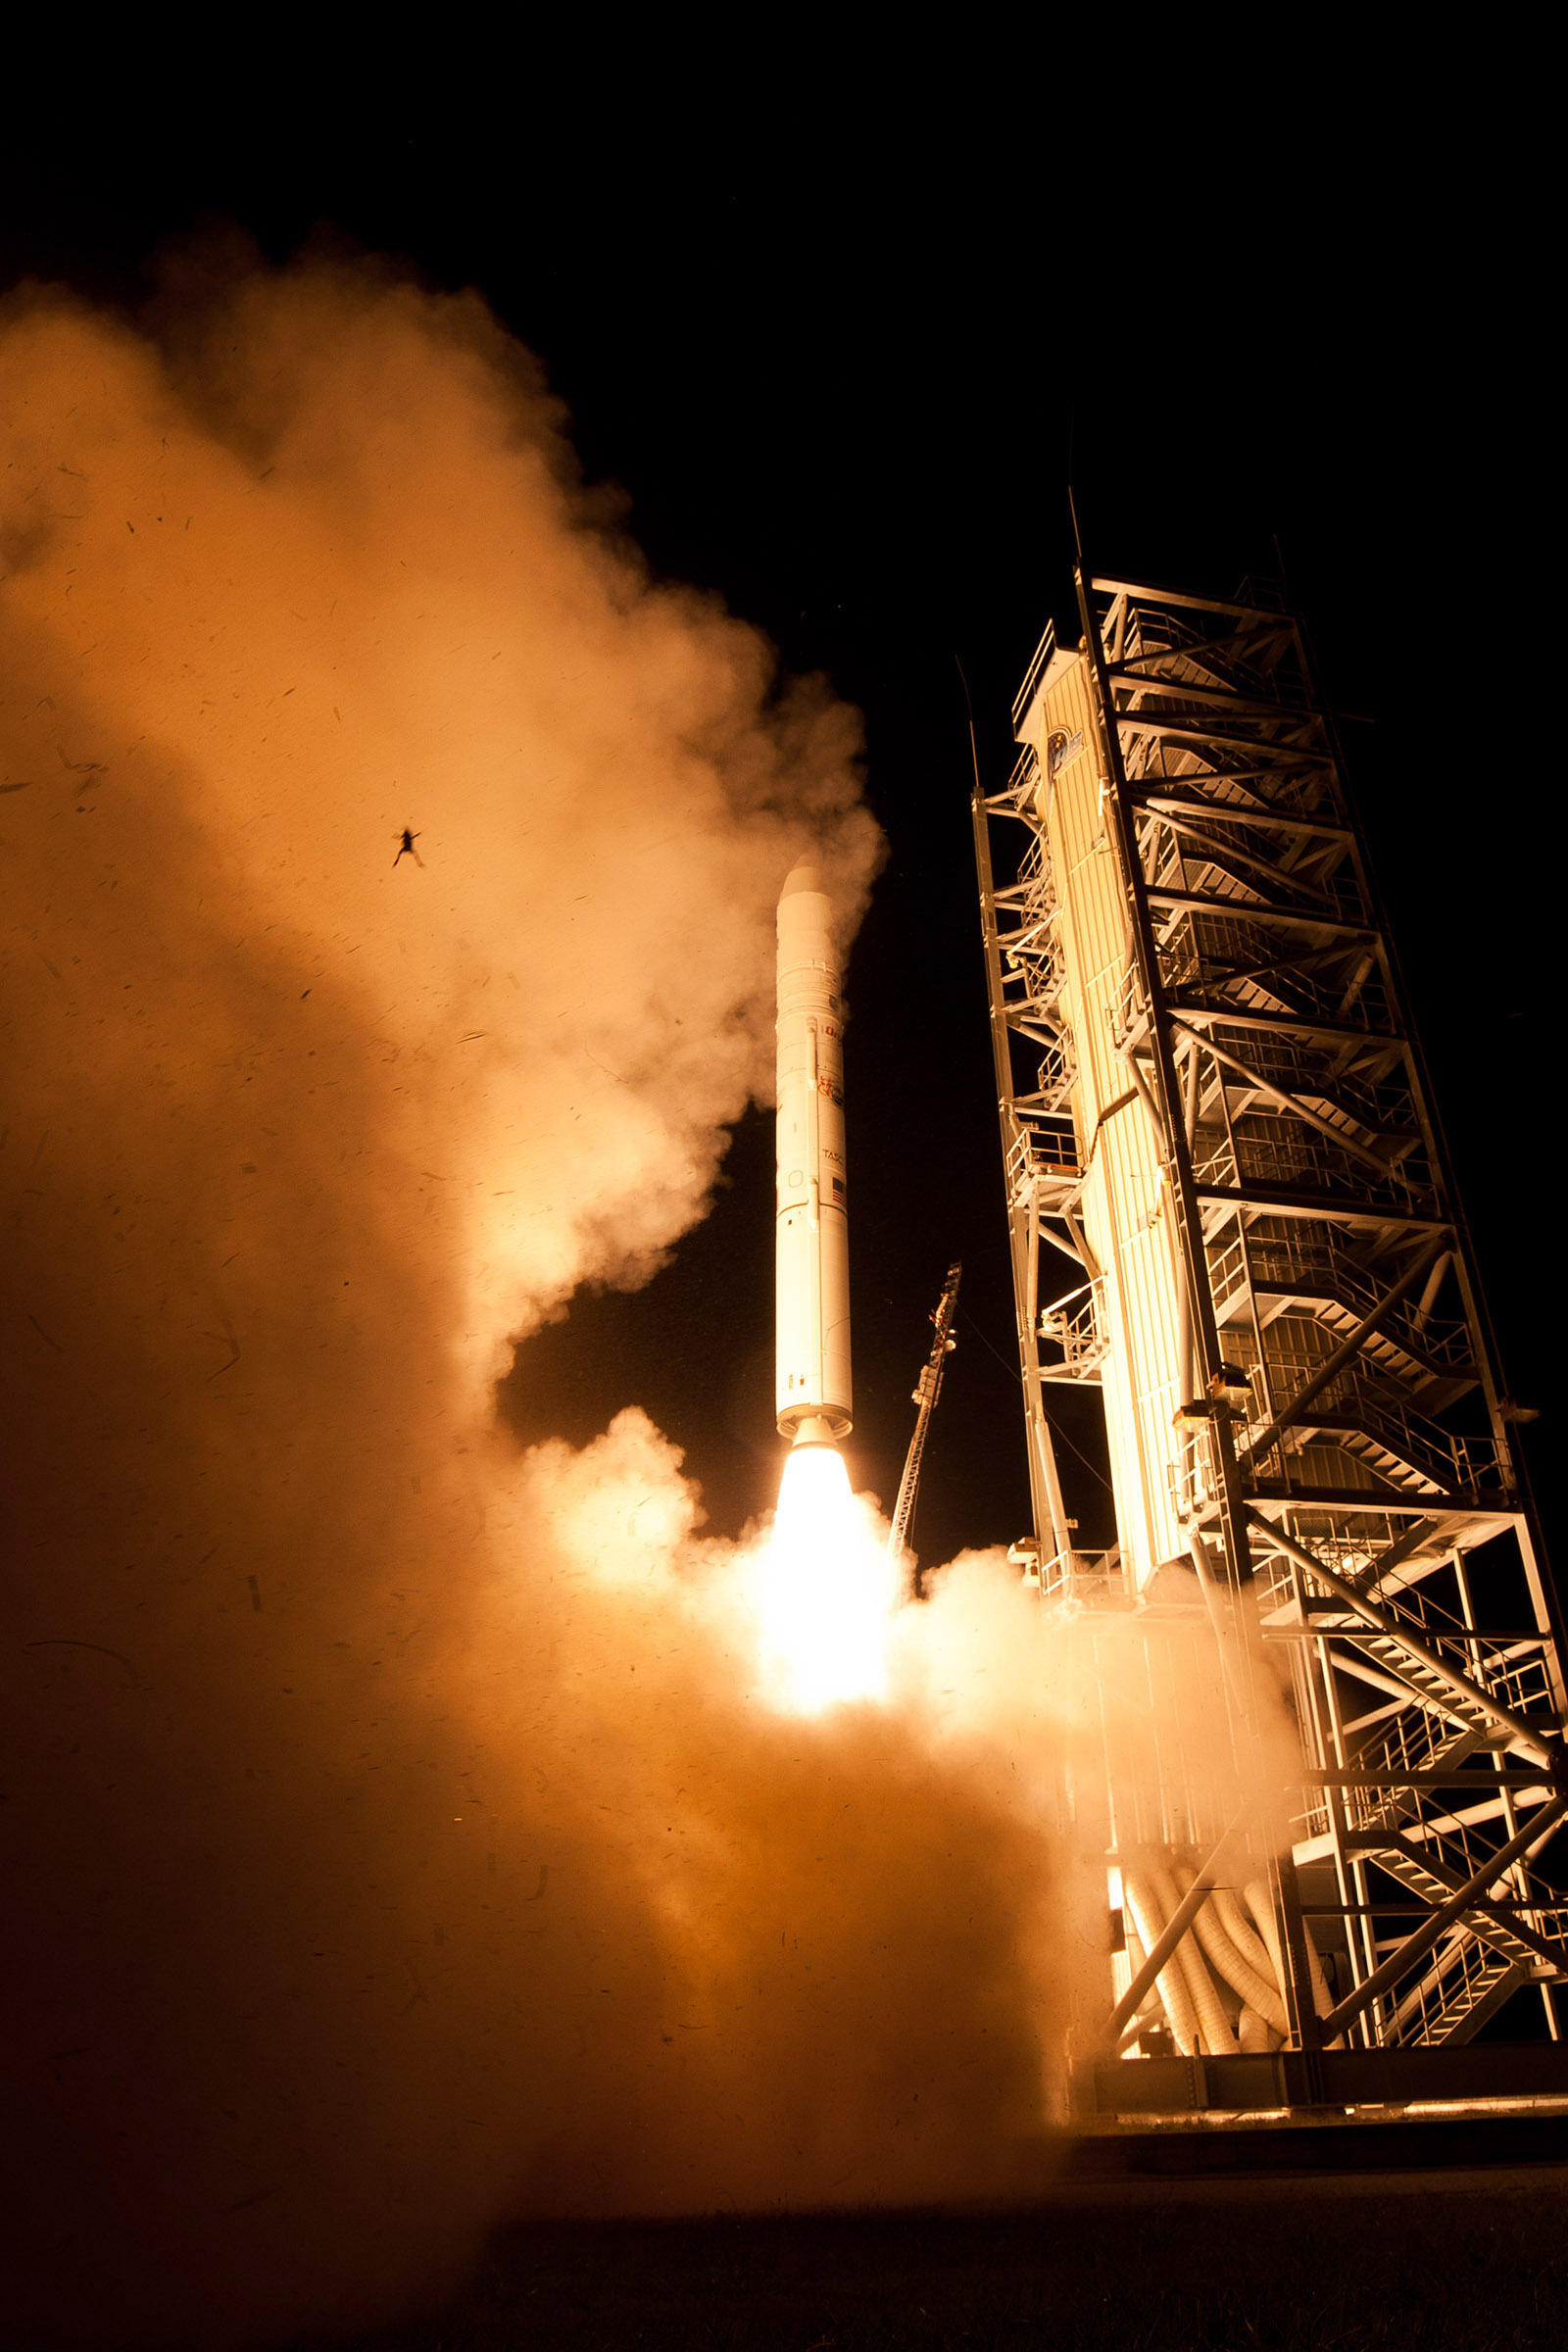

Frog Photobombs NASA's LADEE Launch

A still camera on a sound trigger captured this intriguing photo of an airborne frog as NASA's LADEE spacecraft lifts off from Pad 0B at Wallops Flight Facility in Virginia. The photo team confirms the frog is real and was captured in a single frame by one of the remote cameras used to photograph the launch. The condition of the frog, however, is uncertain. this intriguing photo of an airborne frog as NASA's LADEE spacecraft lifts off from Pad 0B at Wallops Flight Facility in Virginia. The photo team confirms the frog is real and was captured in a single frame by one of the remote cameras used to photograph the launch. The condition of the frog, however, is uncertain. Credit: NASA Wallops Flight Facility/Chris Perry

Credit: NASA/Wallops Flight Facility/Chris Perry A still camera on a sound trigger captured